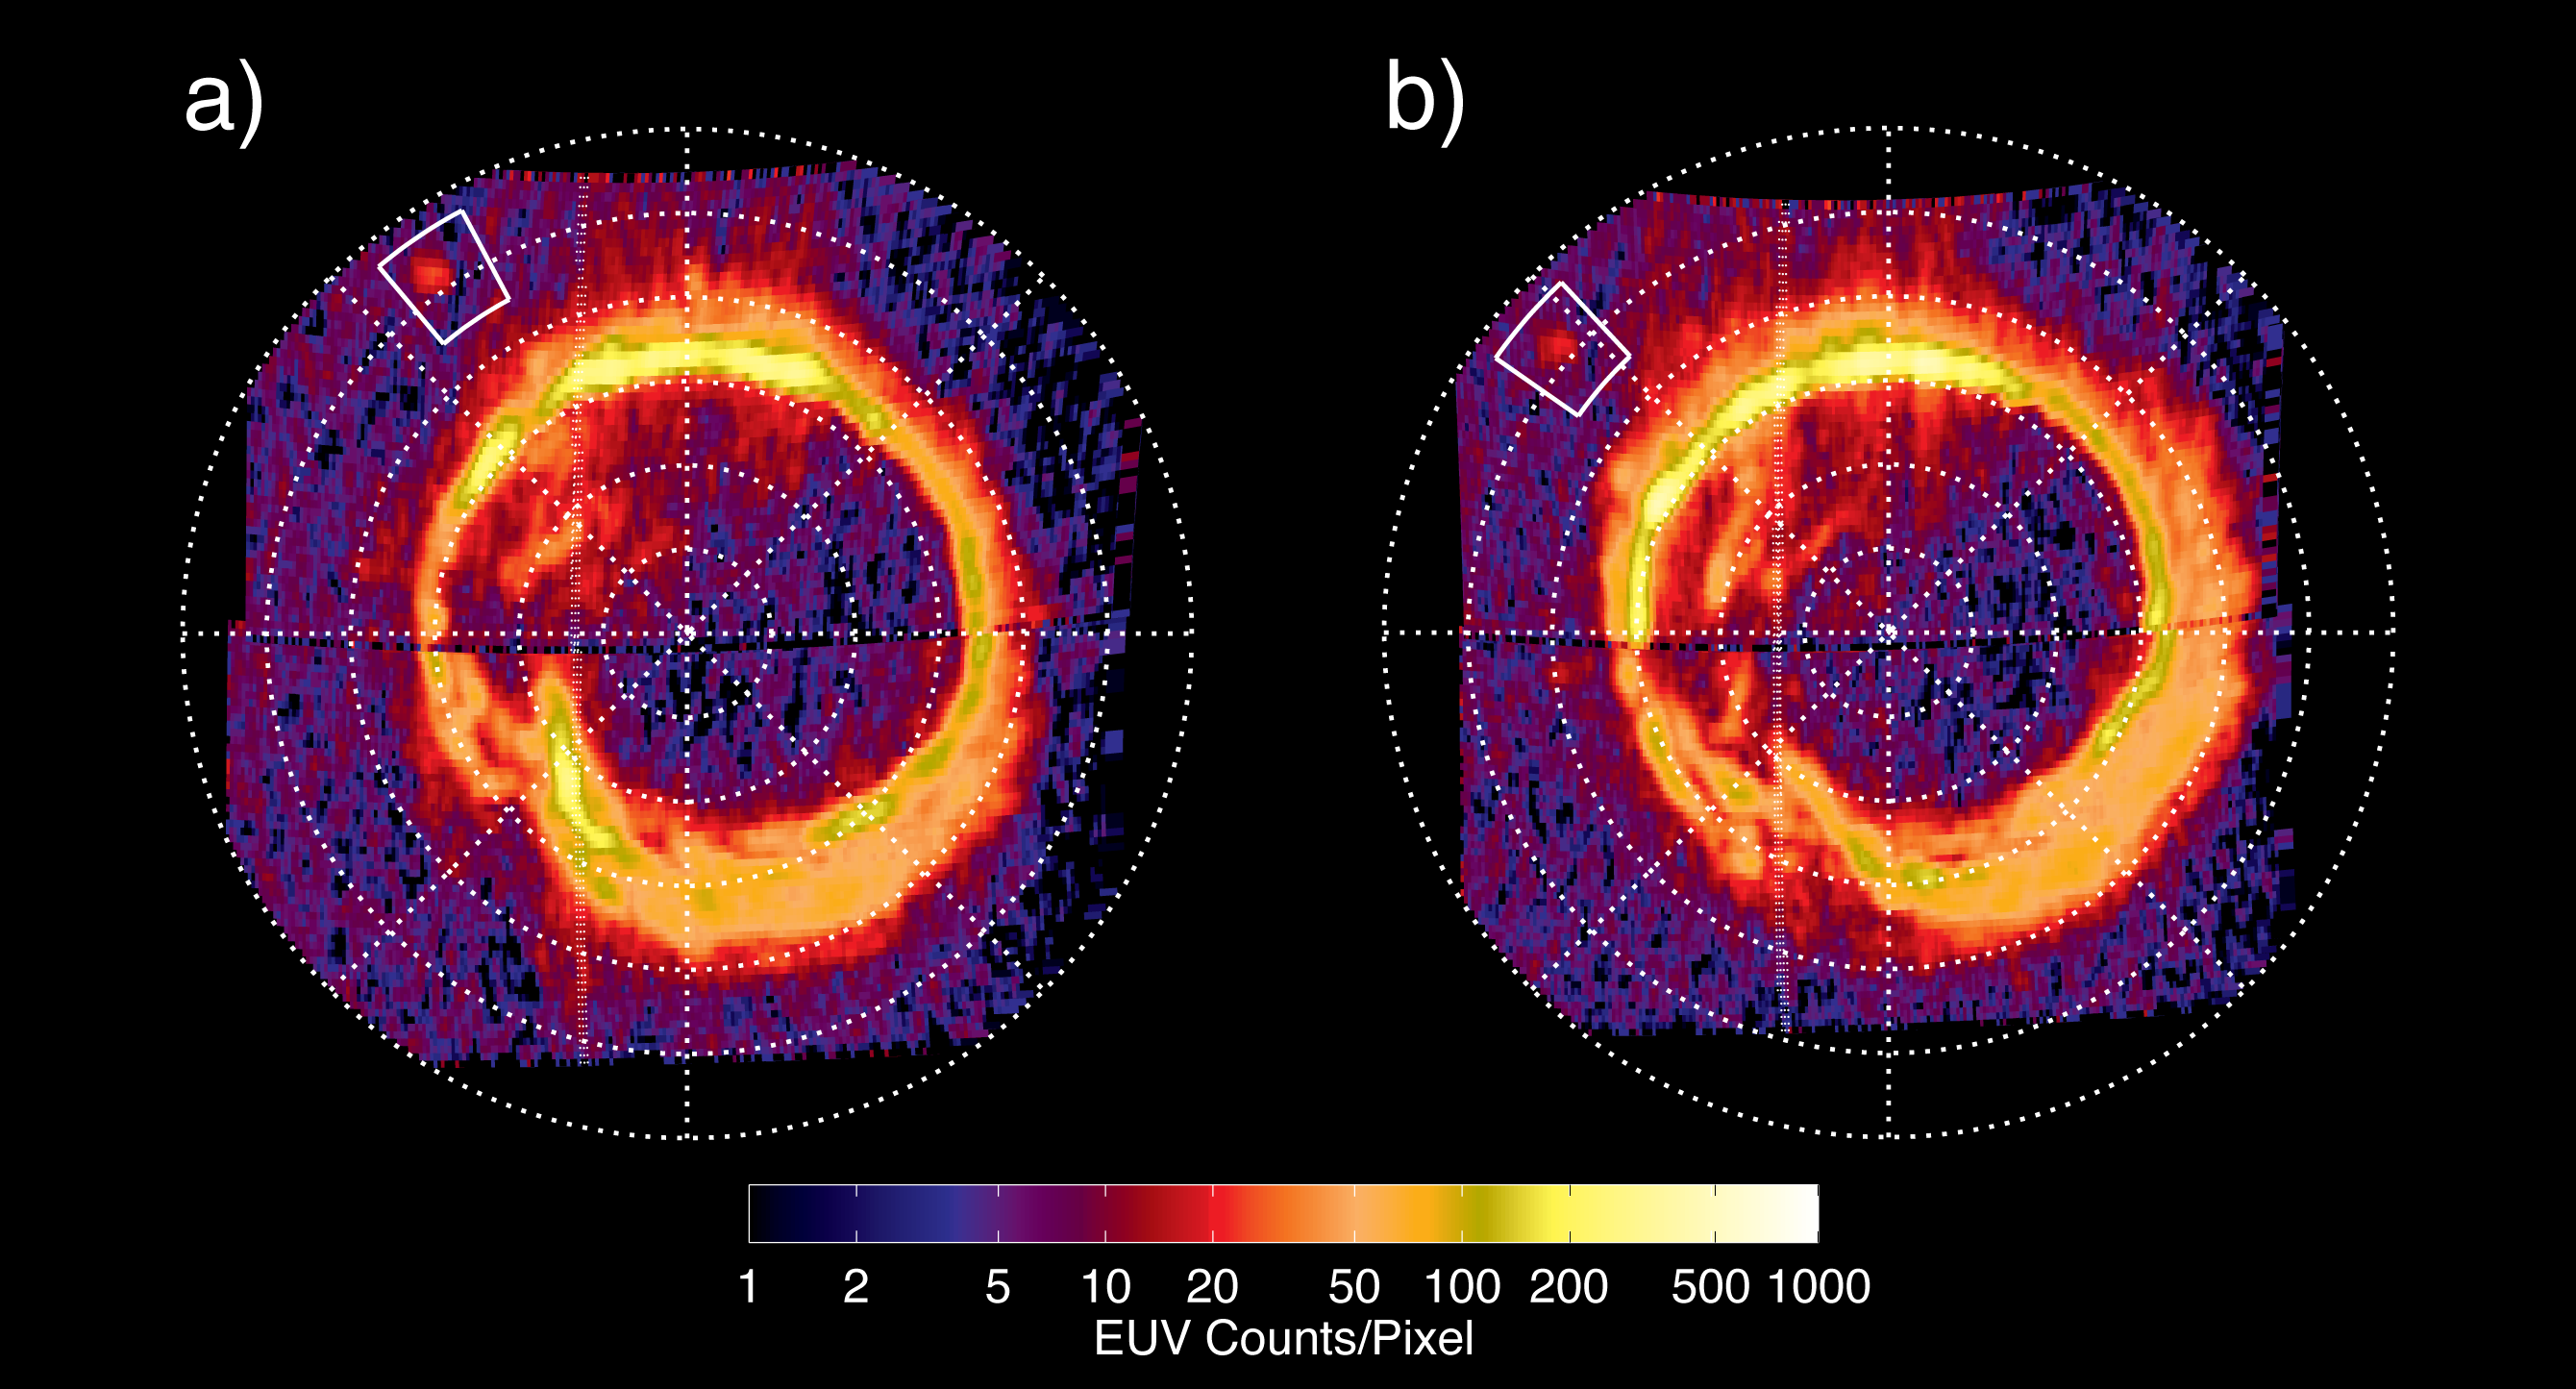

Enceladus “Footprint” on Saturn

NASA’s Cassini spacecraft has spotted a glowing patch of ultraviolet light near Saturn’s north pole that marks the presence of an electrical circuit that connects Saturn with its moon Enceladus. This newly discovered patch occurs at the “footprint” of the magnetic connection between Saturn and Enceladus and indicates electrons and ions accelerating along magnetic field lines. White boxes indicate the location of this footprint, which scientists have long predicted but never before seen.

The patch glows because of the same phenomenon that makes Saturn’s well-known north and south polar auroras glow: energetic electrons diving into the planet’s atmosphere. However, the footprint is not connected to the rings of auroras around Saturn’s poles.

The two images shown here were obtained by Cassini’s ultraviolet imaging spectrograph on Aug. 26, 2008, separated by 80 minutes. The footprint moved according to changes in the position of Enceladus. In the image, the colors represent how bright the extreme ultraviolet emissions are. The lowest emission areas (one to two extreme ultraviolet counts per pixel) are in black/blue. The brightest emission areas (500 to 1,000 extreme ultraviolet counts per pixel) are in yellow/white.

The footprint appeared at about 65 degrees north latitude. It measured about 1,200 kilometers (750 miles) in the longitude direction and less than 400 kilometers (250 miles) in latitude, covering an area comparable to that of California or Sweden.

In the brightest image the footprint shone with an ultraviolet light intensity of about 1.6 kilorayleighs, far less than the Saturnian polar auroral rings. This is comparable to the faintest aurora visible at Earth without a telescope in the visible light spectrum.

The sun was illuminating Saturn’s north pole from the left and the footprint is on the day side of the planet. The night side of the planet was to the right of the hashed line.

The Cassini-Huygens mission is a cooperative project of NASA, the European Space Agency and the Italian Space Agency. NASA’s Jet Propulsion Laboratory, a division of the California Institute of Technology in Pasadena, manages the mission for NASA’s Science Mission Directorate, Washington, D.C. The Cassini orbiter was designed, developed and assembled at JPL. The ultraviolet imaging spectrograph was designed and built at, and the team is based at the University of Colorado, Boulder.

Credit: NASA/JPL/University of Colorado/Central Arizona College